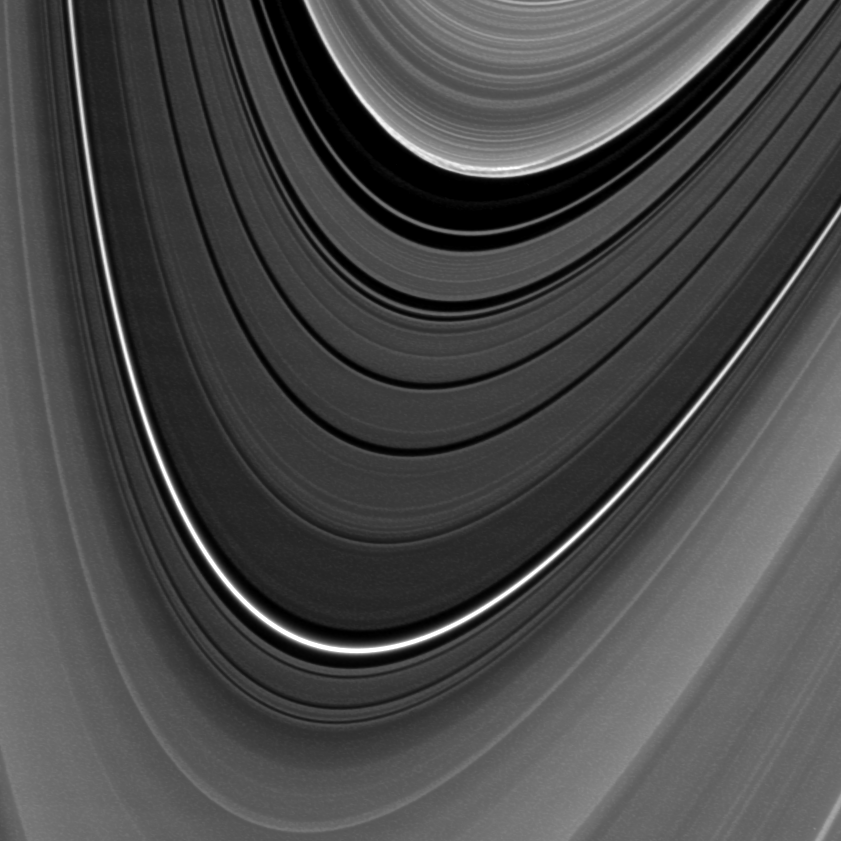

Strange Things Afoot in the B Ring

The outer edge of Saturn’s B ring exhibits an unexpected feature in this movie made from images captured by NASA’s Cassini spacecraft. The images were obtained early in the planet’s equinox “season” — the period leading up to and away from August 11, 2009 when the sun was over the planet’s equator and lit the rings exactly edge on.

The B ring is shown at the top of the frame. The Cassini Division, a low-density region that separates the A and B rings, dominates the middle of the frame. The inner A ring is at the bottom.

It is apparent in the movie that the outer B ring edge location varies with time. For a more detailed view and explanation for this behavior, see PIA12794.

But, about halfway through, an unusual, 20,000-kilometer-long (12,000-mile-long), chevron-shaped structure can be seen moving along the B ring edge. Higher resolution images, taken during equinox, have shown that this region is the site of vertical structures, as tall as 3.5 kilometers (2.2 miles), whose existence was betrayed by long shadows (see PIA11668).

Cassini imaging scientists found that this chevron feature is one of two sites at the B ring’s outer edge that does not follow any of the three newly discovered rotating patterns distorting the ring’s edge or another pattern previously known to be caused by the moon Mimas. They have found instead that it orbits Saturn as would an independently orbiting body. As a result, scientists conclude that these are likely sites of massive bodies, or moonlets, embedded near the ring’s edge but independently orbiting Saturn. In the particular region shown in this movie, the moonlets are likely big enough to cause ring material streaming past them to be excessively compressed and thrown vertically as a result. The moonlets themselves can’t be seen.

This interpretation is supported by Cassini’s previous discovery of a moonlet embedded in this region of the B ring (see PIA11665). The imaged moonlet, whose size is estimated at 300 meters (1,000 feet) across, was found only because it was betrayed by the shadow it cast during Saturn’s August 2009 equinox period.

This view looks toward the southern, sunlit side of the rings from about 4 degrees below the ring plane.

The movie is a concatenation of 39 images taken about 2 minutes, 40 seconds apart, over the span of 1 hour, 40 minutes. The images, taken on Feb. 25, 2009, were re-projected into the same viewing geometry.

A full-size still image of one of the frames and a cropped version of the still image are included here. The cropped version has been magnified by a factor of three to increase visibility.

The images were taken in visible light with the Cassini spacecraft narrow-angle camera. The view was obtained at a distance of approximately 822,000 kilometers (511,000 miles) from Saturn and at a sun-Saturn-spacecraft, or phase, angle of 154 degrees. Image scale is 5 kilometers (3 miles) per pixel.

The Cassini-Huygens mission is a cooperative project of NASA, the European Space Agency and the Italian Space Agency. The Jet Propulsion Laboratory, a division of the California Institute of Technology in Pasadena, manages the mission for NASA’s Science Mission Directorate, Washington, D.C. The Cassini orbiter and its two onboard cameras were designed, developed and assembled at JPL. The imaging operations center is based at the Space Science Institute in Boulder, Colo.

Credit: NASA/JPL/Space Science Institute